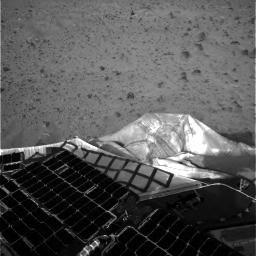

First Look at Spirit at Landing Site

This is one of the first images beamed back to Earth shortly after the Mars Exploration Rover Spirit landed on the red planet.

Credit: NASA/JPL